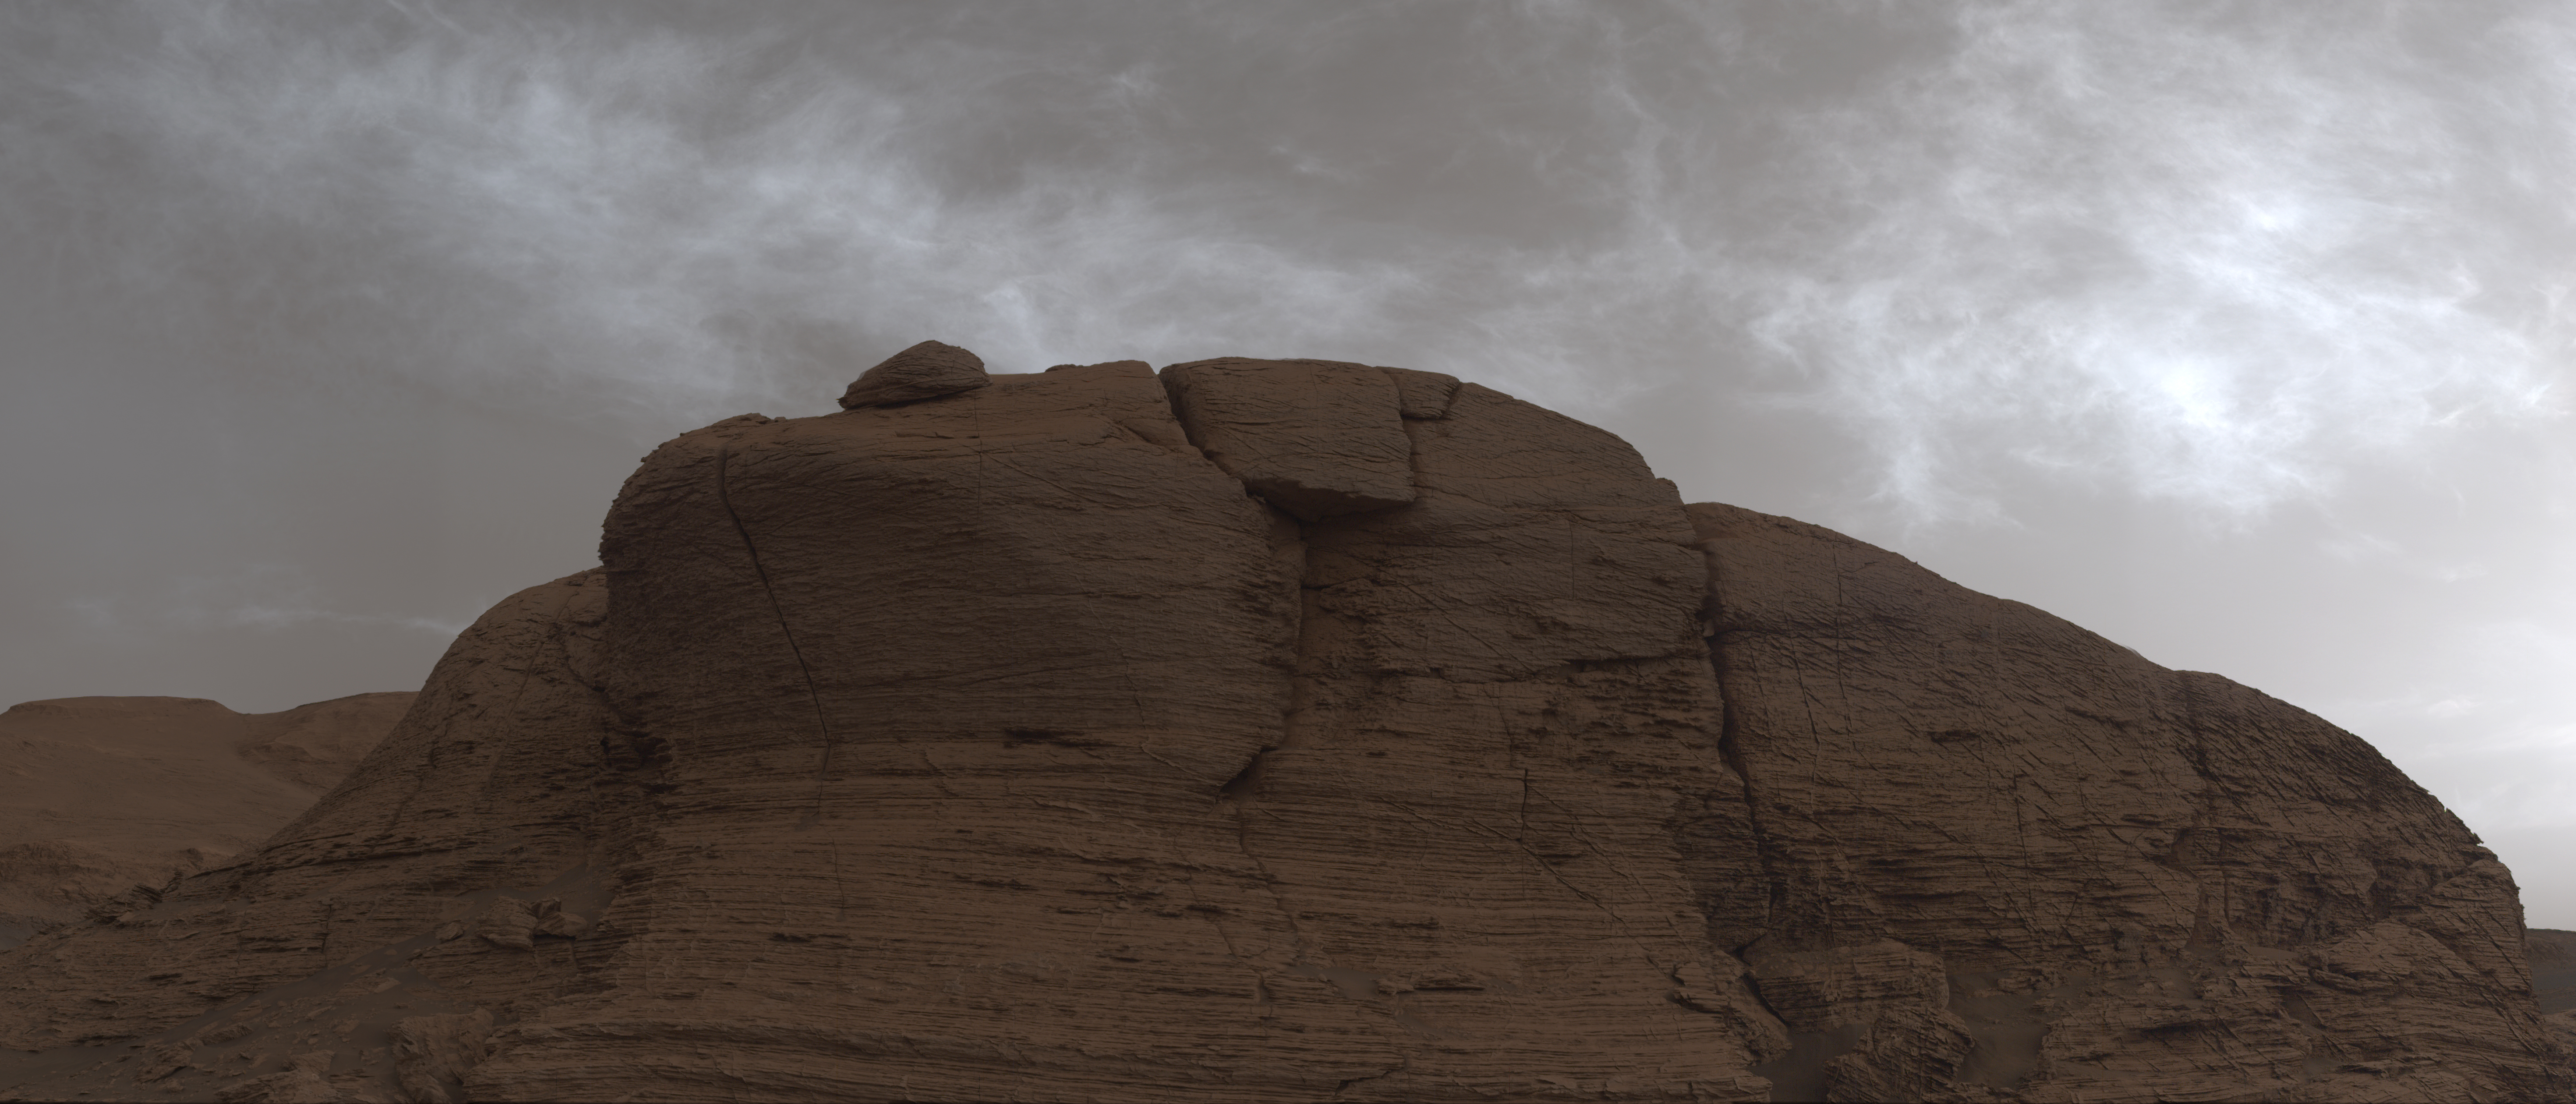

Curiosity Spots Clouds Over Mont Mercou

NASA’s Curiosity Mars rover captured these clouds just after sunset on March 19, 2021, the 3,063rd Martian day, or sol, of the rover’s mission. The image is made up of 21 individual images stitched together and color corrected so that the scene appears as it would to the human eye. The clouds are drifting over “Mont Mercou,” a cliff face that Curiosity has been studying.

The rover captured the image using its Mast Camera, or Mastcam. Malin Space Science Systems in San Diego built and operates Mastcam. A division of Caltech, NASA’s Jet Propulsion Laboratory in Southern California built the Curiosity rover and manages the Curiosity rover for the agency’s Science Mission Directorate in Washington.

Credit: NASA/JPL-Caltech/MSSS